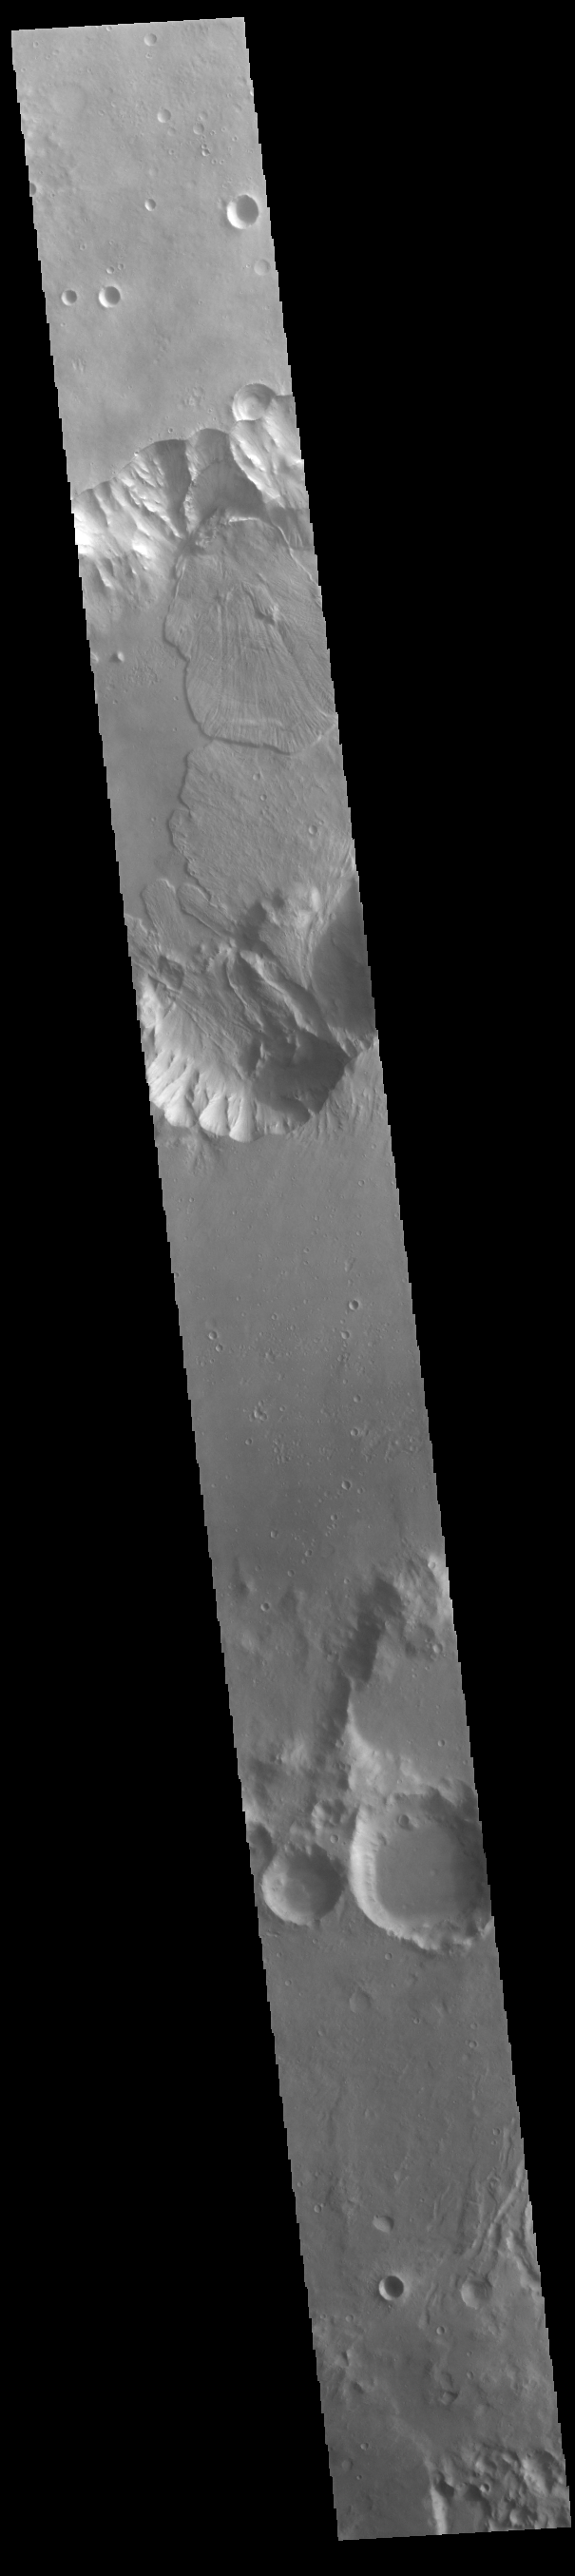

Capri Chasma Landslides

Today’s VIS image shows a small section of Capri Chasma. Landslide deposits dominate this part of Capri Chasma. The downslope movement of materials flowed all the way to the center of the chasm, with the one from the northern cliff overlapping one from the southern cliff. Radial grooves and lobate margins are common on martian landslides.

Credit: NASA/JPL-Caltech/ASU